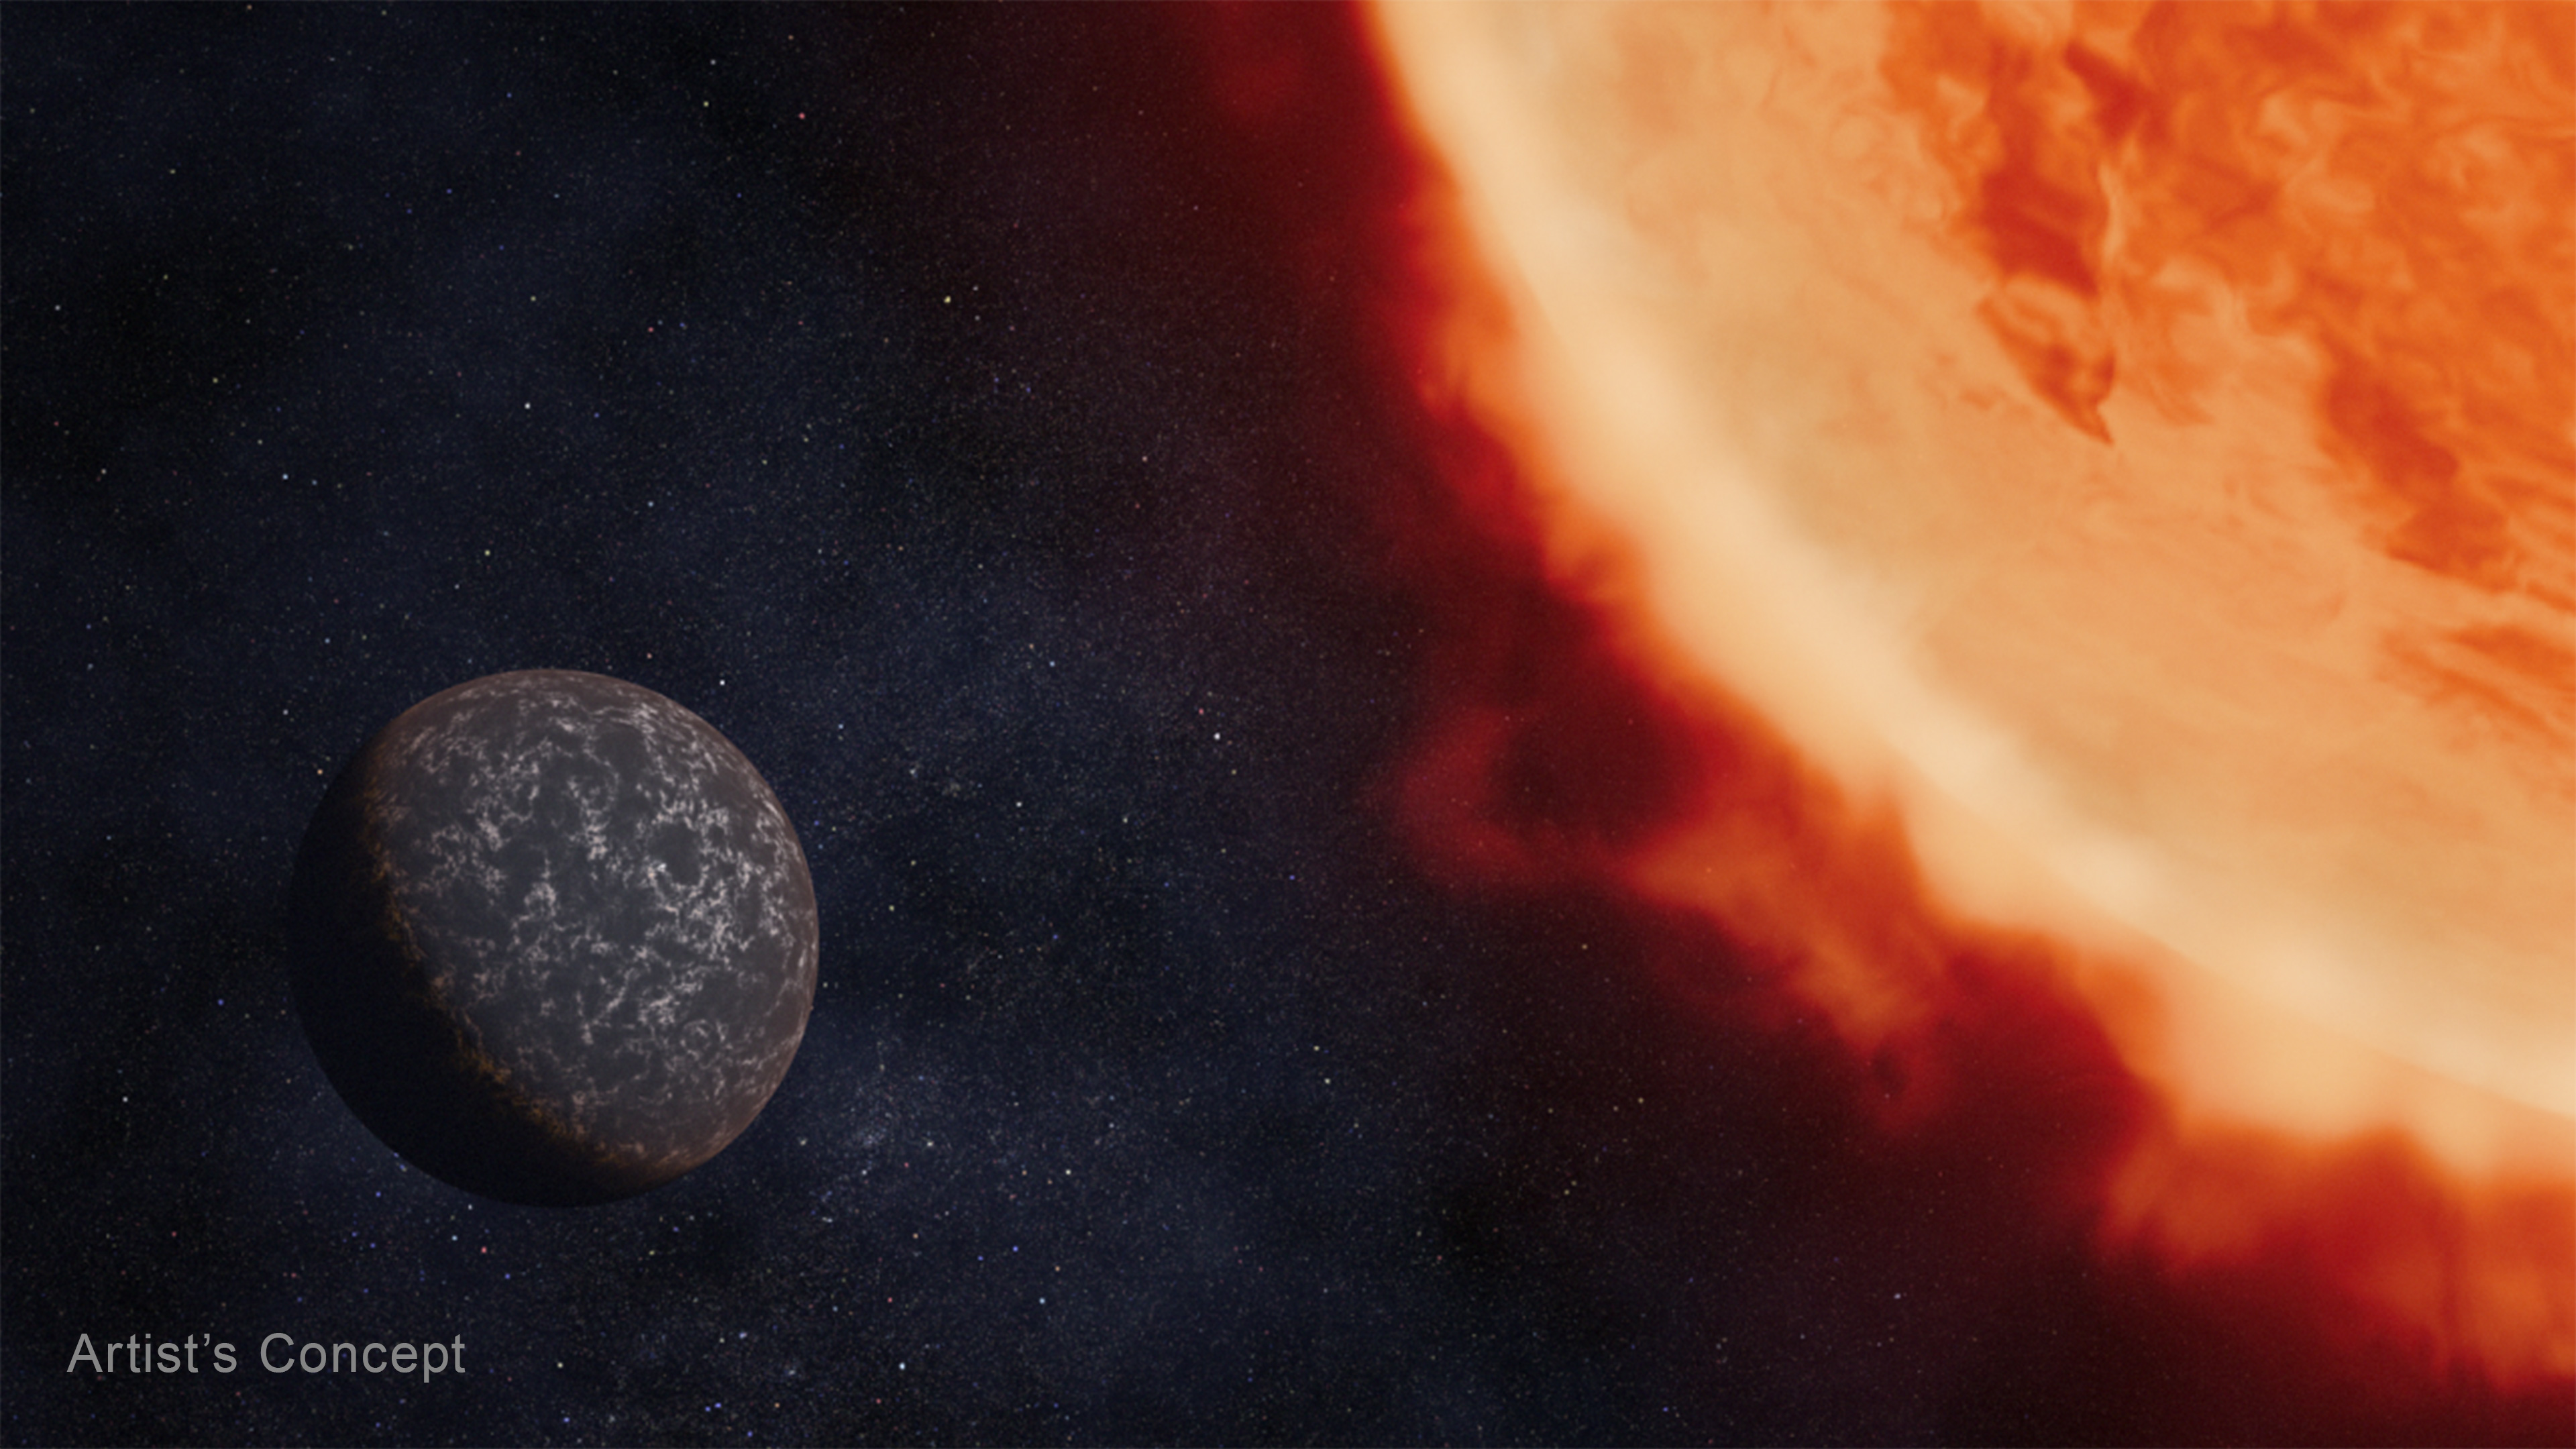

Rocky Exoplanet Orbiting a Red Dwarf Star (Artist’s Concept)

Artist’s concept of a bare rocky planet orbiting a red dwarf star.

Credit: Artwork: NASA, ESA, CSA, Dani Player (STScI)